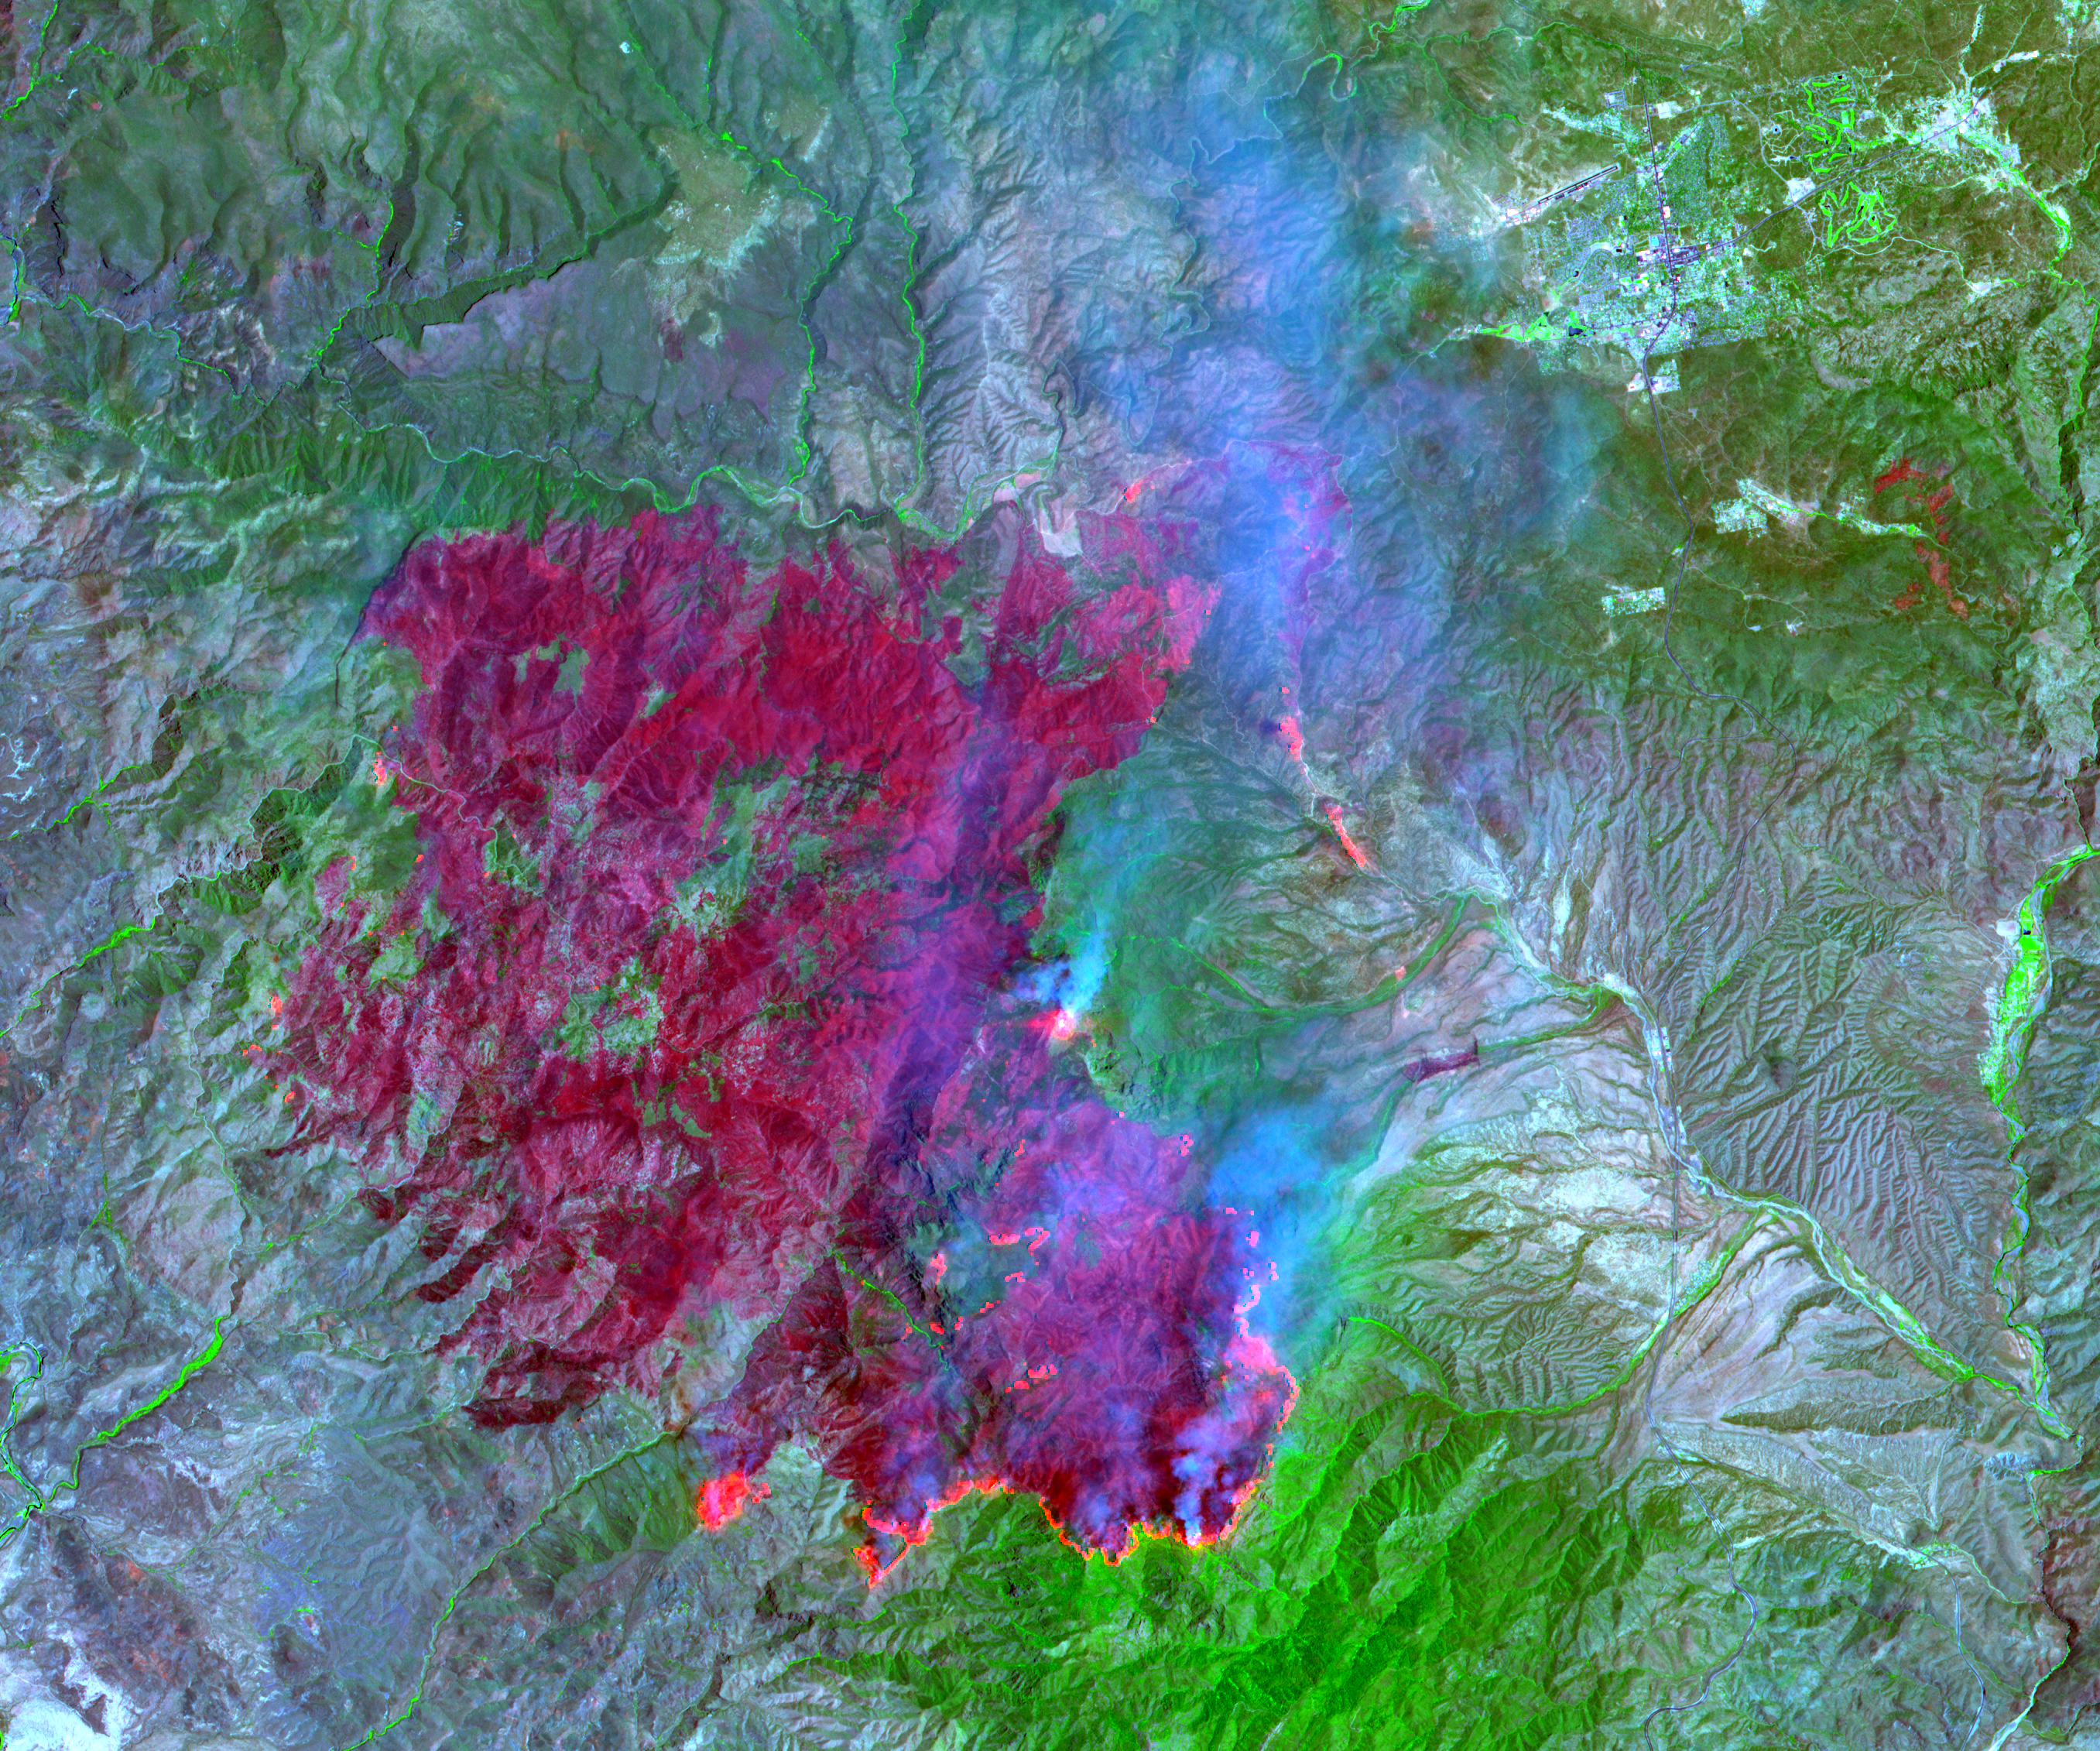

Willow Fire Near Payson, Arizona

On July 3, 2004, the Advanced Spaceborne Thermal Emission and Reflection Radiometer (ASTER) on NASA’s Terra satellite acquired this image of the Willow fire near Payson, Arizona. The image is being used by the United States Department of Agriculture’s Forest Service Remote Sensing Applications Center (RSAC). The image combines data from the visible and infrared wavelength regions to highlight: the burned areas in dark red; the active fires in red-orange; vegetation in green; and smoke in blue.

With its 14 spectral bands from the visible to the thermal infrared wavelength region, and its high spatial resolution of 15 to 90 meters (about 50 to 300 feet), ASTER images Earth to map and monitor the changing surface of our planet.

ASTER is one of five Earth-observing instruments launched December 18, 1999, on NASA’s Terra satellite. The instrument was built by Japan’s Ministry of Economy, Trade and Industry. A joint U.S./Japan science team is responsible for validation and calibration of the instrument and the data products.

The broad spectral coverage and high spectral resolution of ASTER provides scientists in numerous disciplines with critical information for surface mapping, and monitoring of dynamic conditions and temporal change. Example applications are: monitoring glacial advances and retreats; monitoring potentially active volcanoes; identifying crop stress; determining cloud morphology and physical properties; wetlands evaluation; thermal pollution monitoring; coral reef degradation; surface temperature mapping of soils and geology; and measuring surface heat balance.

The U.S. Science Team is located at NASA’s Jet Propulsion Laboratory (JPL), Pasadena, Calif. The Terra mission is part of NASA’s Earth Science Enterprise, a long- term research effort dedicated to understanding the Earth as an integrated system and applying Earth System Science to improve prediction of climate, weather, and natural hazards using the unique vantage point of space.

Size: 34 by 41 kilometers (21.1 by 25.4 miles)
Location: 34.0 degrees North latitude, 111.5 degrees West longitude
Orientation: North at top
Image Data: ASTER bands 2, 3, and 8
Original Data Resolution: 15 meters (49.2 feet)
Date Acquired: July 3, 2004

Credit: NASA/GSFC/METI/ERSDAC/JAROS, and U.S./Japan ASTER Science Team